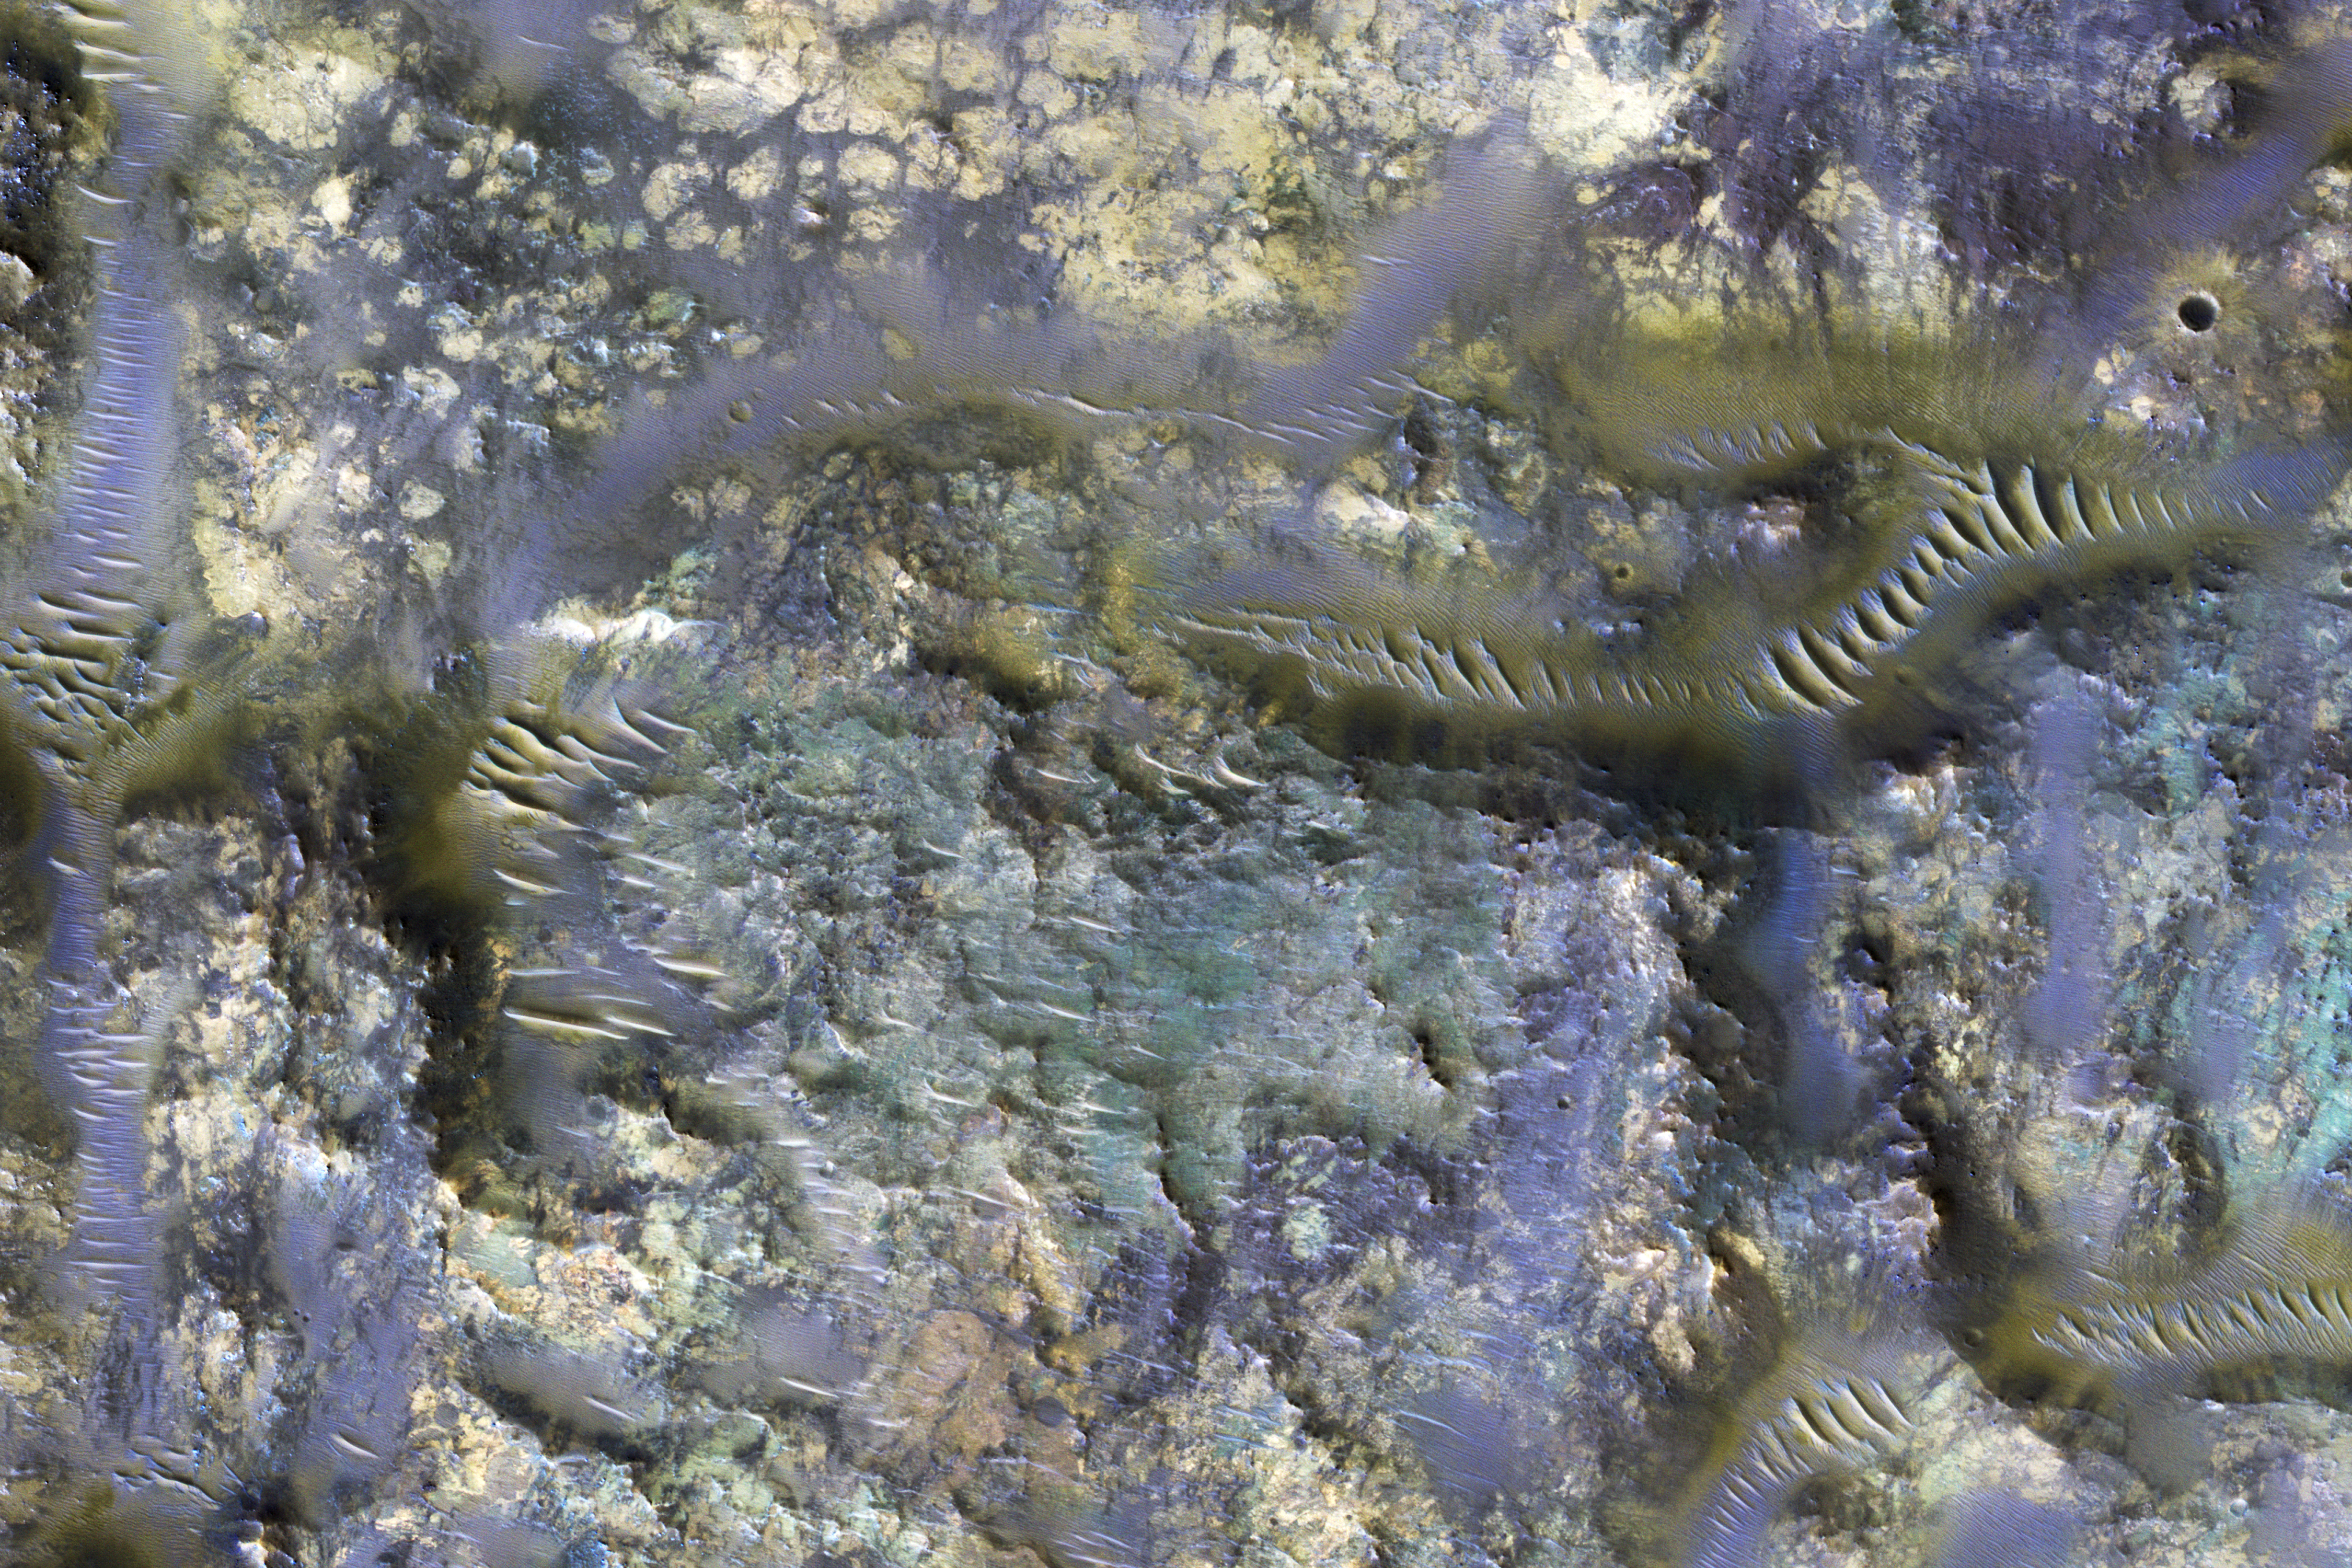

Mars and the Amazing Technicolor Ejecta Blanket

This image from NASA’s Mars Reconnaissance Orbiter shows the exposed bedrock of an ejecta blanket of an unnamed crater in the Mare Serpentis region of Mars. Ejecta, when exposed, are truly an eye-opening feature, as they reveal the sometimes exotic subsurface, and materials created by impacts (close-up view). This ejecta shares similarities to others found elsewhere on Mars, which are of particular scientific interest for the extent of exposure and diverse colors. (For example, the Hargraves Crater ejecta, in the Nili Fossae trough region, was once considered as a candidate landing site for the next NASA Mars rover 2020.)

The colors observed in this picture represent different rocks and minerals, now exposed on the surface. Blue in HiRISE infrared color images generally depicts iron-rich minerals, like olivine and pyroxene. Lighter colors, such as yellow, indicate the presence of altered rocks.

The possible sources of the ejecta is most likely from two unnamed craters. How do we determine which crater deposited the ejecta?

A full-scale image shows numerous linear features that are observed trending in an east-west direction. These linear features indicate the flow direction of the ejecta from its unnamed host crater. Therefore, if we follow them, we find that they emanate from the bottom of the two unnamed craters. If the ejecta had originated from the top crater, then we would expect the linear features at the location of our picture to trend northwest to southeast.

The map is projected here at a scale of 50 centimeters (19.7 inches) per pixel. [The original image scale is 50.8 centimeters (20 inches) per pixel (with 2 x 2 binning); objects on the order of 153 centimeters (60.2 inches) across are resolved.] North is up.

The University of Arizona, Tucson, operates HiRISE, which was built by Ball Aerospace & Technologies Corp., Boulder, Colo. NASA’s Jet Propulsion Laboratory, a division of Caltech in Pasadena, California, manages the Mars Reconnaissance Orbiter Project for NASA’s Science Mission Directorate, Washington.

Credit: NASA/JPL-Caltech/Univ. of Arizona